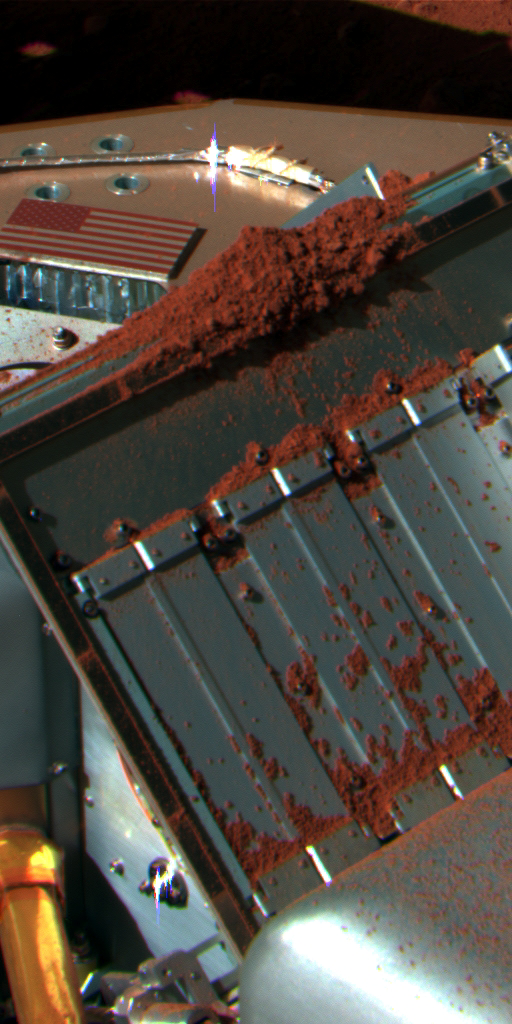

Color View of ‘Rosy Red’ Delivered to TEGA

NASA’s Phoenix Mars Lander’s Surface Stereo Imager took this false color image on Sol 72 (August 7, 2008), the 72nd Martian day after landing. It shows a soil sample from a trench informally called “Rosy Red” after being delivered to a gap between partially opened doors on the lander’s Thermal and Evolved-Gas Analyzer, or TEGA.

The Phoenix Mission is led by the University of Arizona, Tucson, on behalf of NASA. Project management of the mission is by NASA’s Jet Propulsion Laboratory, Pasadena, Calif. Spacecraft development is by Lockheed Martin Space Systems, Denver.

Photojournal Note: As planned, the Phoenix lander, which landed May 25, 2008 23:53 UTC, ended communications in November 2008, about six months after landing, when its solar panels ceased operating in the dark Martian winter.

Credit: NASA/JPL-Caltech/University of Arizona/Texas A&M University